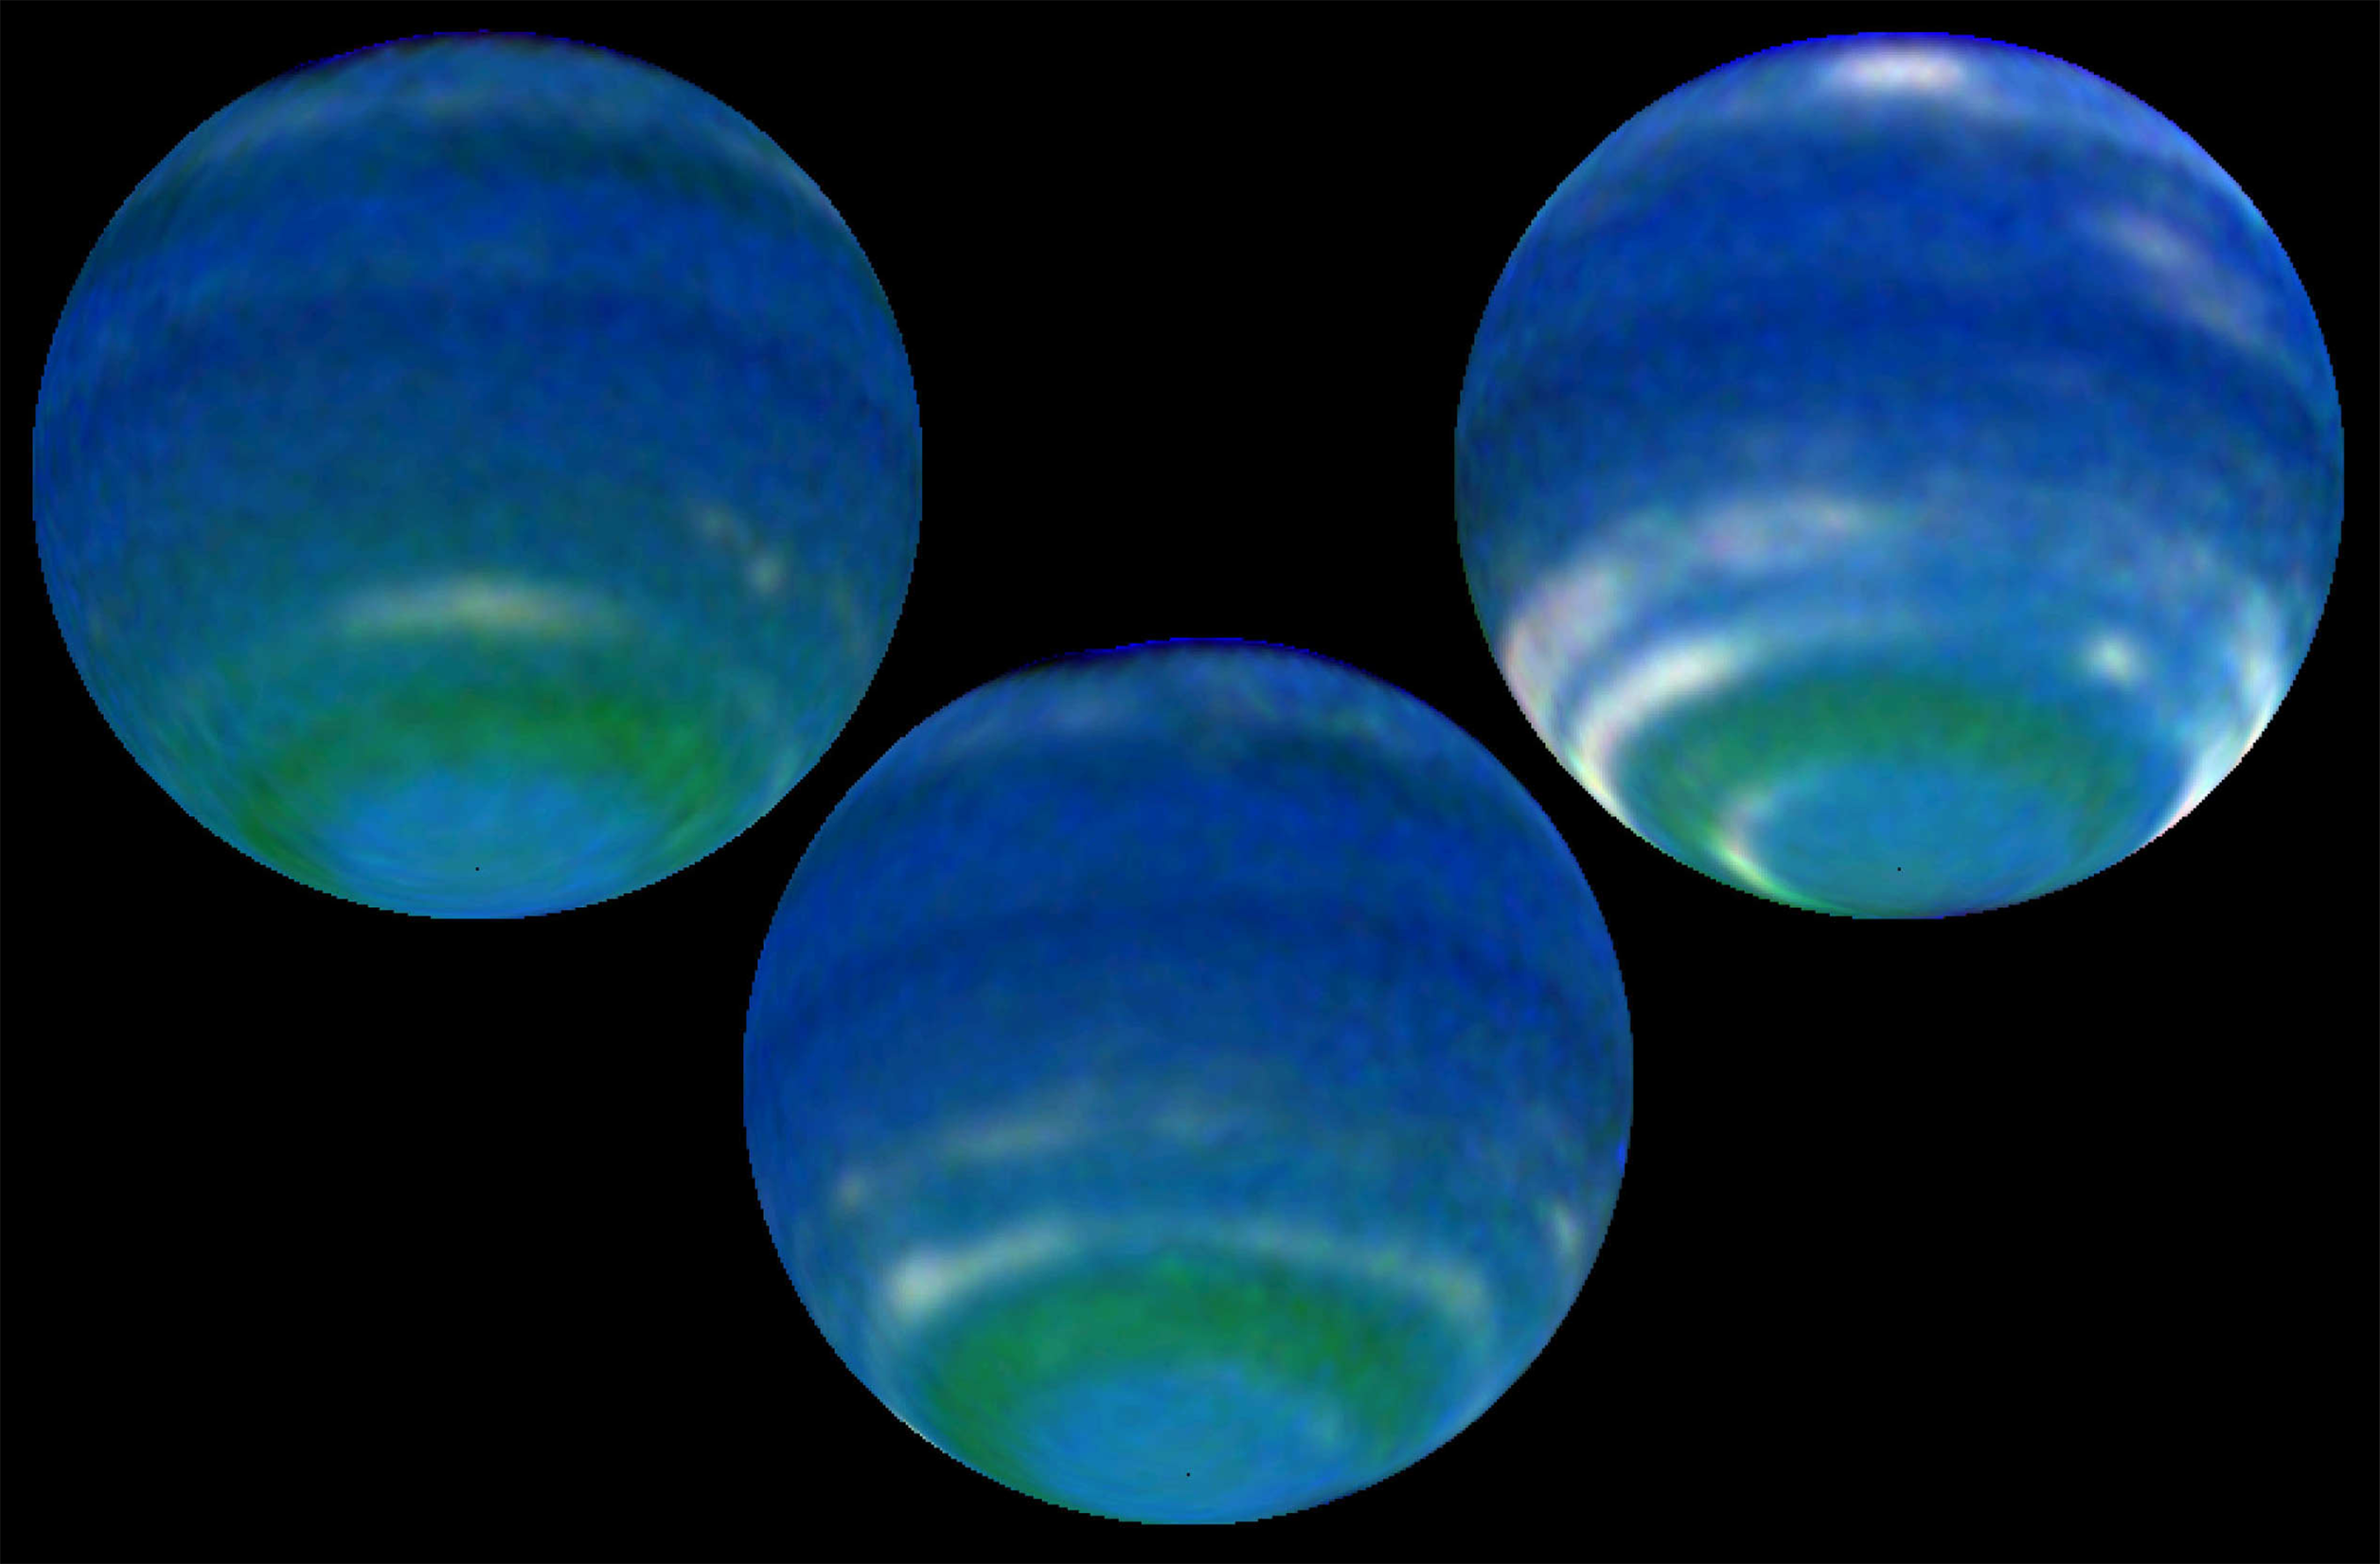

Springtime on Neptune: Increased Brightness Shows Seasonal Change

Object Name: Neptune
Object Description: Planet
Instrument: HST/WFPC2
Filters: F467M (Strömgren b), F673N ([S II]), and F850LP (9650Å)

Credit: NASA, L. Sromovsky, and P. Fry (University of Wisconsin-Madison)